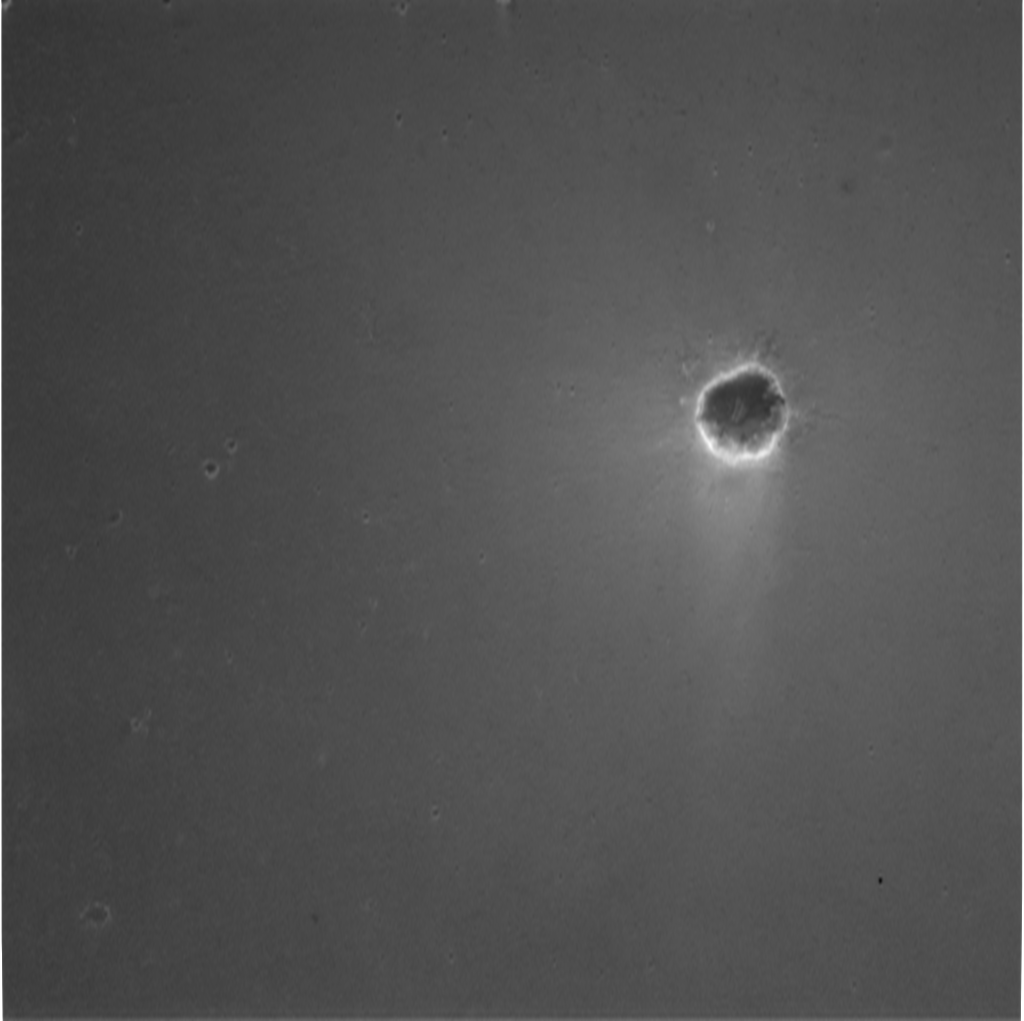

Crater Down Below

Scientists believe the circular feature in this image to be a crater near the Mars Exploration Rover Opportunity. The rover landed at Meridiani Planum on Mars at approximately 9:05 p.m. PST on Saturday, Jan. 24. This image was taken at an altitude of 1,986 meters (6,516 feet) by the descent image motion estimation system camera located on the bottom of the rover. The image spans approximately 1.6 kilometers (1 mile) across the surface of Mars.

Credit: NASA/JPL